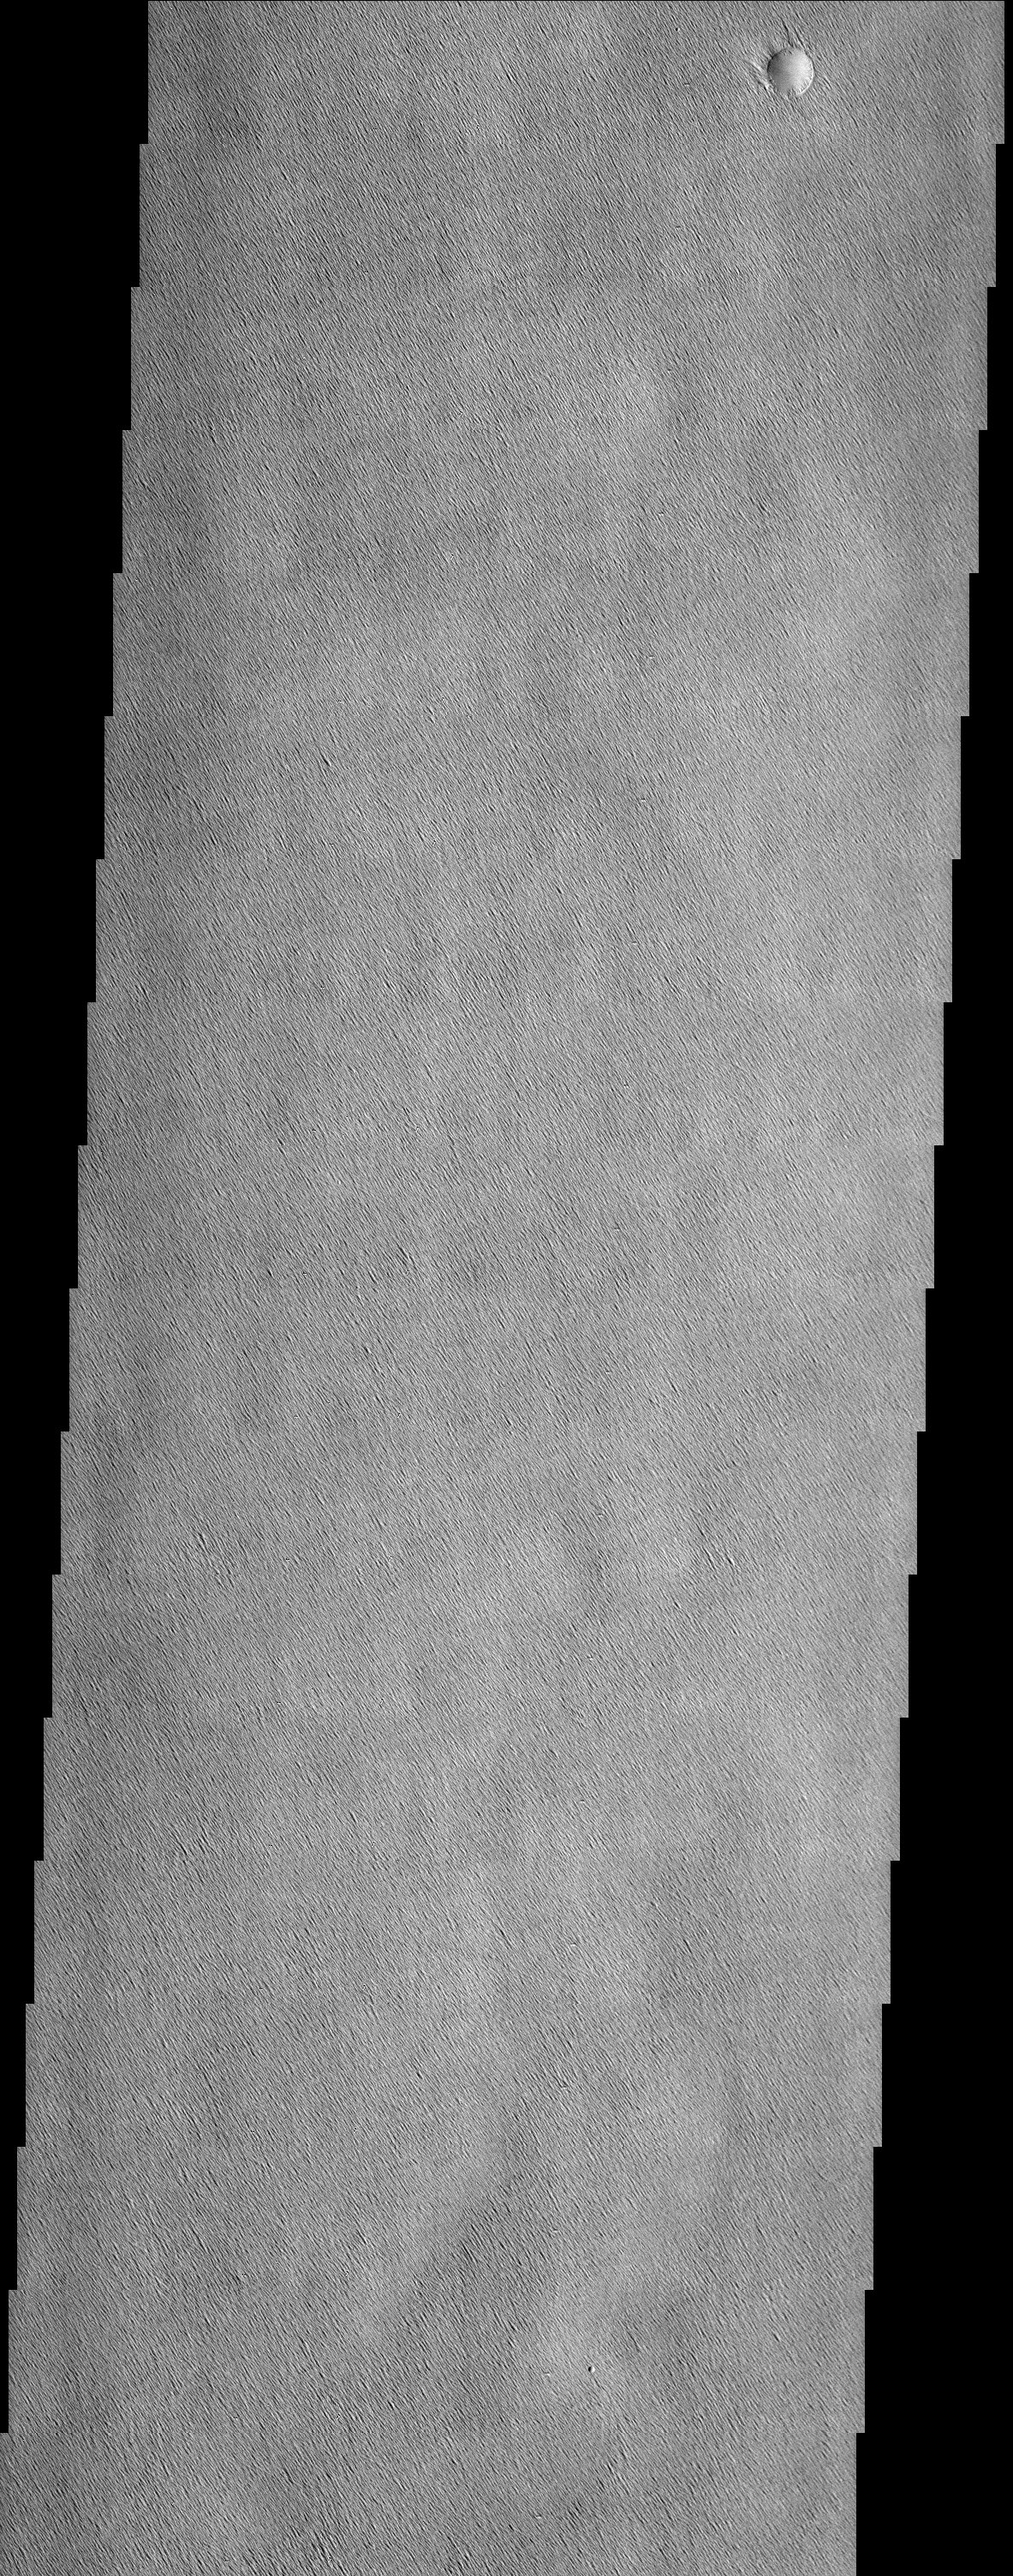

Amazonis Planitia yardangs

This wind-swept region of Amazonis Planitia, northwest of the Olympus Mons Aureole deposit, has been so uniformly dissected into yardangs that only two craters provide any indication that other processes have ever been active on the surface.

Note: this THEMIS visual image has not been radiometrically nor geometrically calibrated for this preliminary release. An empirical correction has been performed to remove instrumental effects. A linear shift has been applied in the cross-track and down-track direction to approximate spacecraft and planetary motion. Fully calibrated and geometrically projected images will be released through the Planetary Data System in accordance with Project policies at a later time.

NASA’s Jet Propulsion Laboratory manages the 2001 Mars Odyssey mission for NASA’s Office of Space Science, Washington, D.C. The Thermal Emission Imaging System (THEMIS) was developed by Arizona State University, Tempe, in collaboration with Raytheon Santa Barbara Remote Sensing. The THEMIS investigation is led by Dr. Philip Christensen at Arizona State University. Lockheed Martin Astronautics, Denver, is the prime contractor for the Odyssey project, and developed and built the orbiter. Mission operations are conducted jointly from Lockheed Martin and from JPL, a division of the California Institute of Technology in Pasadena.

Credit: NASA/JPL/Arizona State University